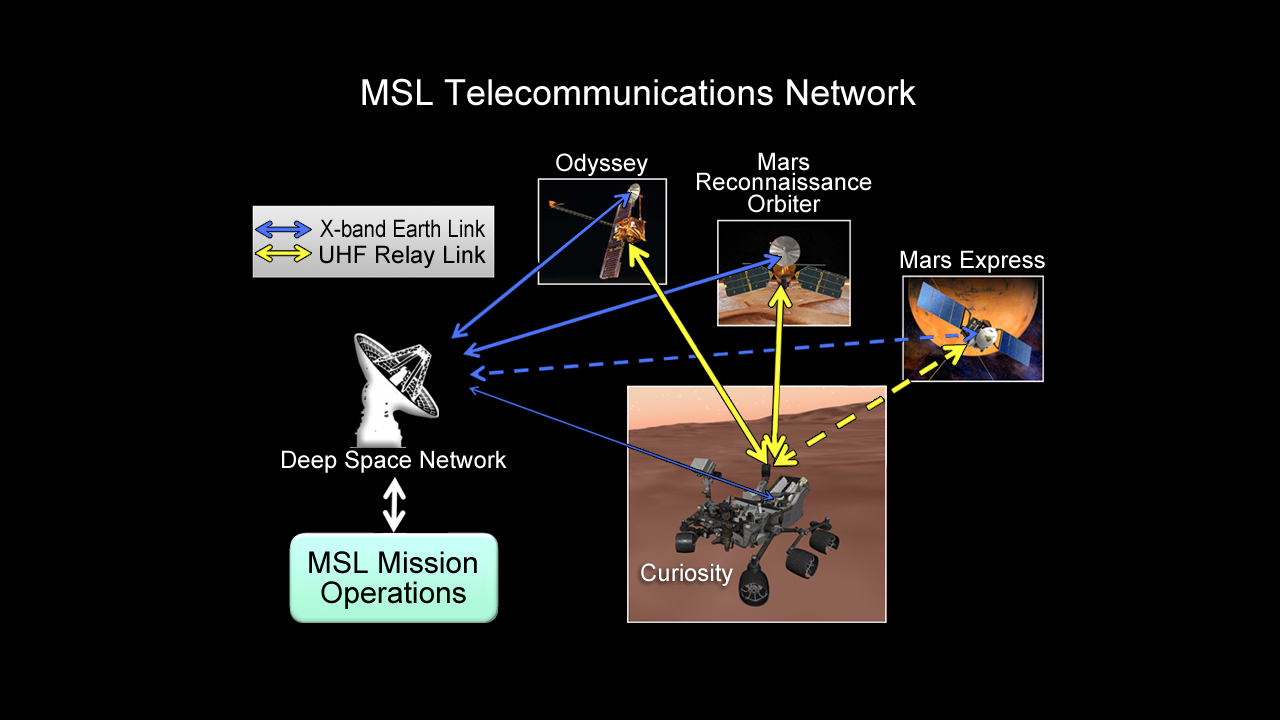

Curiosity Speaks and Orbiters Listen

This chart illustrates how NASA’s Curiosity rover talks to Earth. While the rover can send direct messages, it communicates more efficiently with the help of spacecraft in orbit, including NASA’s Odyssey and Mars Reconnaissance Orbiter, and the European Space Agency’s Mars Express.

Credit: NASA/JPL-Caltech